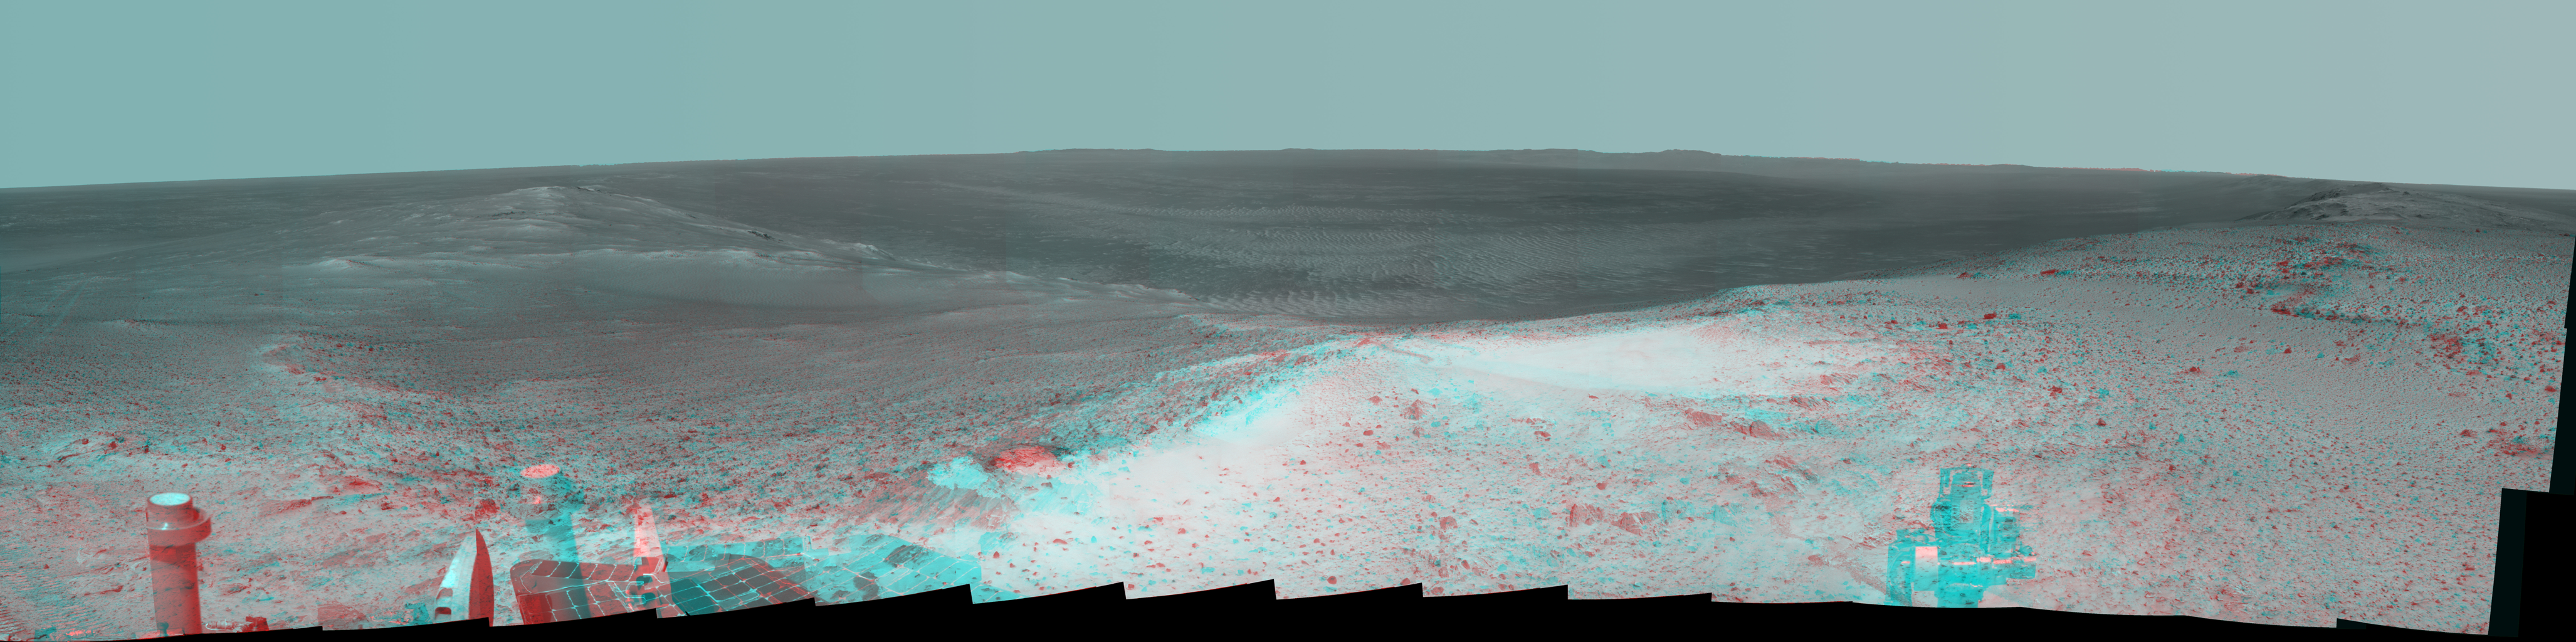

High Viewpoint for 11-Year-Old Rover Mission on Mars (Stereo)

This stereo panorama shows the view NASA’s Mars Exploration Rover Opportunity gained from the top of the “Cape Tribulation” segment of the rim of Endeavour Crater. The rover reached this point three weeks before the 11th anniversary of its January 2004 landing on Mars.

The image combines views from the left eye and right eye of Opportunity’s panoramic camera (Pancam) to appear three-dimensional when seen through blue-red glasses with the red lens on the left. The component Pancam images were taken during the week after the rover’s arrival at the summit on Jan. 6, 2015, the 3,894th Martian day, or sol, of the rover’s work on Mars.

This location is the highest elevation Opportunity has reached since departing the Victoria Crater area in 2008 on a three-year, down-slope journey to Endeavour Crater. Endeavour spans about 14 miles (22 kilometers) in diameter, with its interior and rim laid out in this 245-degree panorama centered toward east-northeast. The left edge of the scene is toward west-northwest and the right edge is southward.

Rover tracks imprinted during the rover’s approach to the site appear on the left. The far horizon in the right half of the scene includes portions of the rim of a crater farther south, Iazu Crater. An orbital image showing the regional context is at PIA13082.

The rover climbed about 440 feet (about 135 meters) in elevation from a lower section of the Endeavour rim that it crossed in mid-2013, “Botany Bay,” in its drive to the Tribulation summit. It departed the summit on Jan. 17, 2015 (Sol 3902), continuing toward a science destination at “Marathon Valley.”

At the summit, Opportunity held its robotic arm so that the U.S. flag would be visible in the scene. The flag is printed on the aluminum cable guard of the rover’s rock abrasion tool, which is used for grinding away weathered rock surfaces to expose fresh interior material for examination. The flag is intended as a memorial to victims of the Sept. 11, 2001, attacks on the World Trade Center in New York. The aluminum used for the cable guard was recovered from the site of the twin towers in the weeks following the attacks. Workers at Honeybee Robotics in lower Manhattan, less than a mile from the World Trade Center, were making the rock abrasion tool for Opportunity and NASA’s twin Mars Exploration Rover, Spirit, in September 2001.

Opportunity landed on Mars on Jan. 25, 2004, Universal Time (evening of Jan. 24, 2004, PST).

Credit: NASA/JPL-Caltech/Cornell Univ./Arizona State Univ.